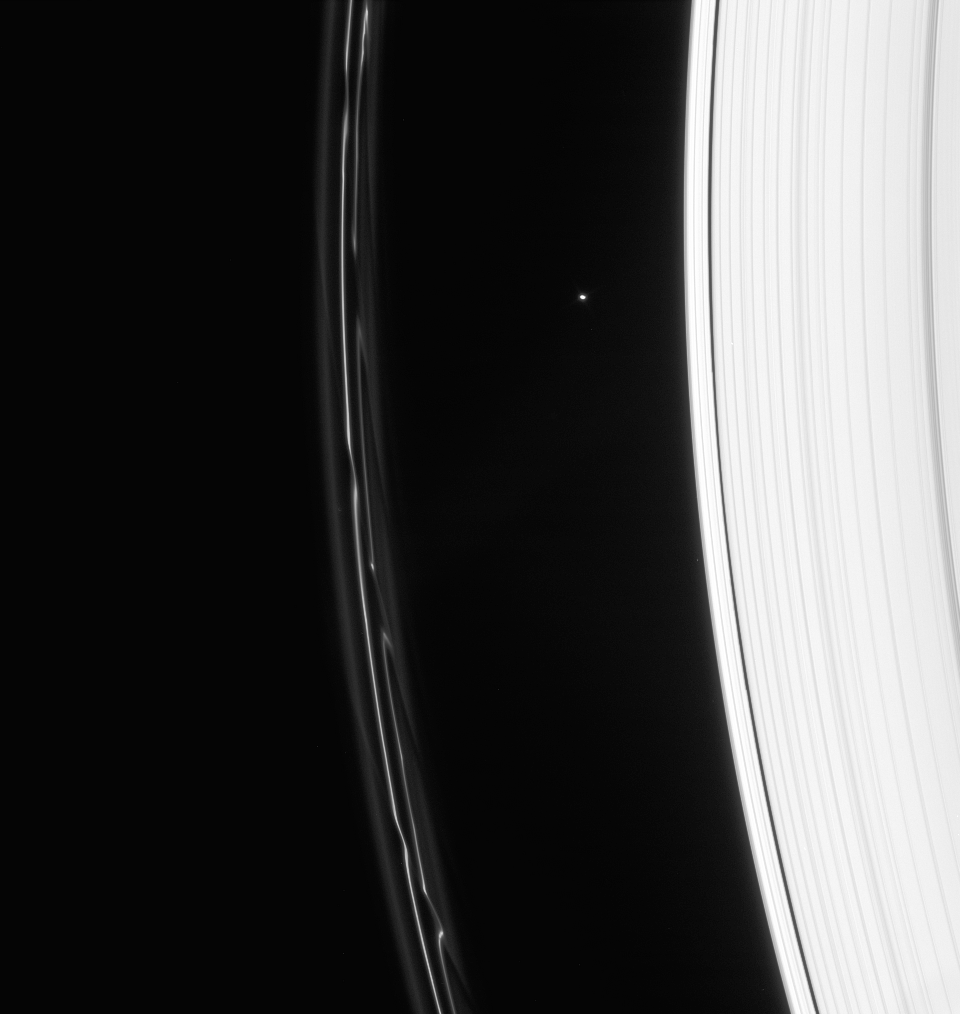

Trailing Prometheus

Saturn’s F ring displays magnificent structure following the passage of Prometheus. Atlas (32 kilometers, or 20 miles across) is seen between the A and F rings, above center.

This view looks toward the unilluminated side of the rings from about 28 degrees above the ringplane. The image was taken in visible light with the Cassini spacecraft narrow-angle camera on Jan. 23, 2008. The view was acquired at a distance of approximately 1.7 million kilometers (1.1 million miles) from Saturn and at a Sun-Saturn-spacecraft, or phase, angle of 41 degrees. Image scale is 10 kilometers (6 miles) per pixel.

The Cassini-Huygens mission is a cooperative project of NASA, the European Space Agency and the Italian Space Agency. The Jet Propulsion Laboratory, a division of the California Institute of Technology in Pasadena, manages the mission for NASA’s Science Mission Directorate, Washington, D.C. The Cassini orbiter and its two onboard cameras were designed, developed and assembled at JPL. The imaging operations center is based at the Space Science Institute in Boulder, Colo.

Credit: NASA/JPL/Space Science Institute